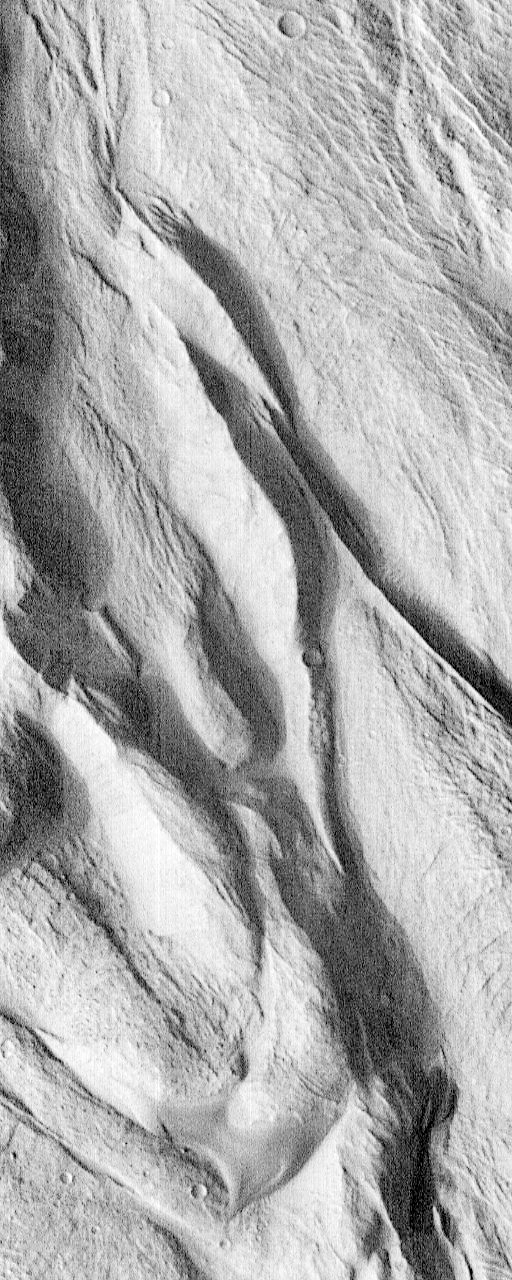

Complex Floor Deposits Within Western Ganges Chasma, Valles Marineris – High Resolution Image

This image shows a remarkable landscape of ridges and troughs that very closely resemble folded and warped sediments on Earth. This is the first time such warped beds have been seen on Mars, and neither their origin nor their occurrence within Ganges Chasma is understood. It is possible these are beds folded by a large landslide, but that would be very unusual. Alternatively, these may be folded sedimentary beds, similar to horizontal beds seen elsewhere in Ganges Chasma. However, what forces then folded these particular beds while leaving the others undeformed is unknown. Future imaging within this and the other Valles Marineris will be used to address such issues.

Launched on November 7, 1996, Mars Global Surveyor entered Mars orbit on Thursday, September 11, 1997. The original mission plan called for using friction with the planet’s atmosphere to reduce the orbital energy, leading to a two-year mapping mission from close, circular orbit (beginning in March 1998). Owing to difficulties with one of the two solar panels, aerobraking was suspended in mid-October and resumed in November 8. Many of the original objectives of the mission, and in particular those of the camera, are likely to be accomplished as the mission progresses.

Malin Space Science Systems and the California Institute of Technology built the MOC using spare hardware from the Mars Observer mission. MSSS operates the camera from its facilities in San Diego, CA. The Jet Propulsion Laboratory’s Mars Surveyor Operations Project operates the Mars Global Surveyor spacecraft with its industrial partner, Lockheed Martin Astronautics, from facilities in Pasadena, CA and Denver, CO.

Credit: NASA/JPL/Malin Space Science Systems